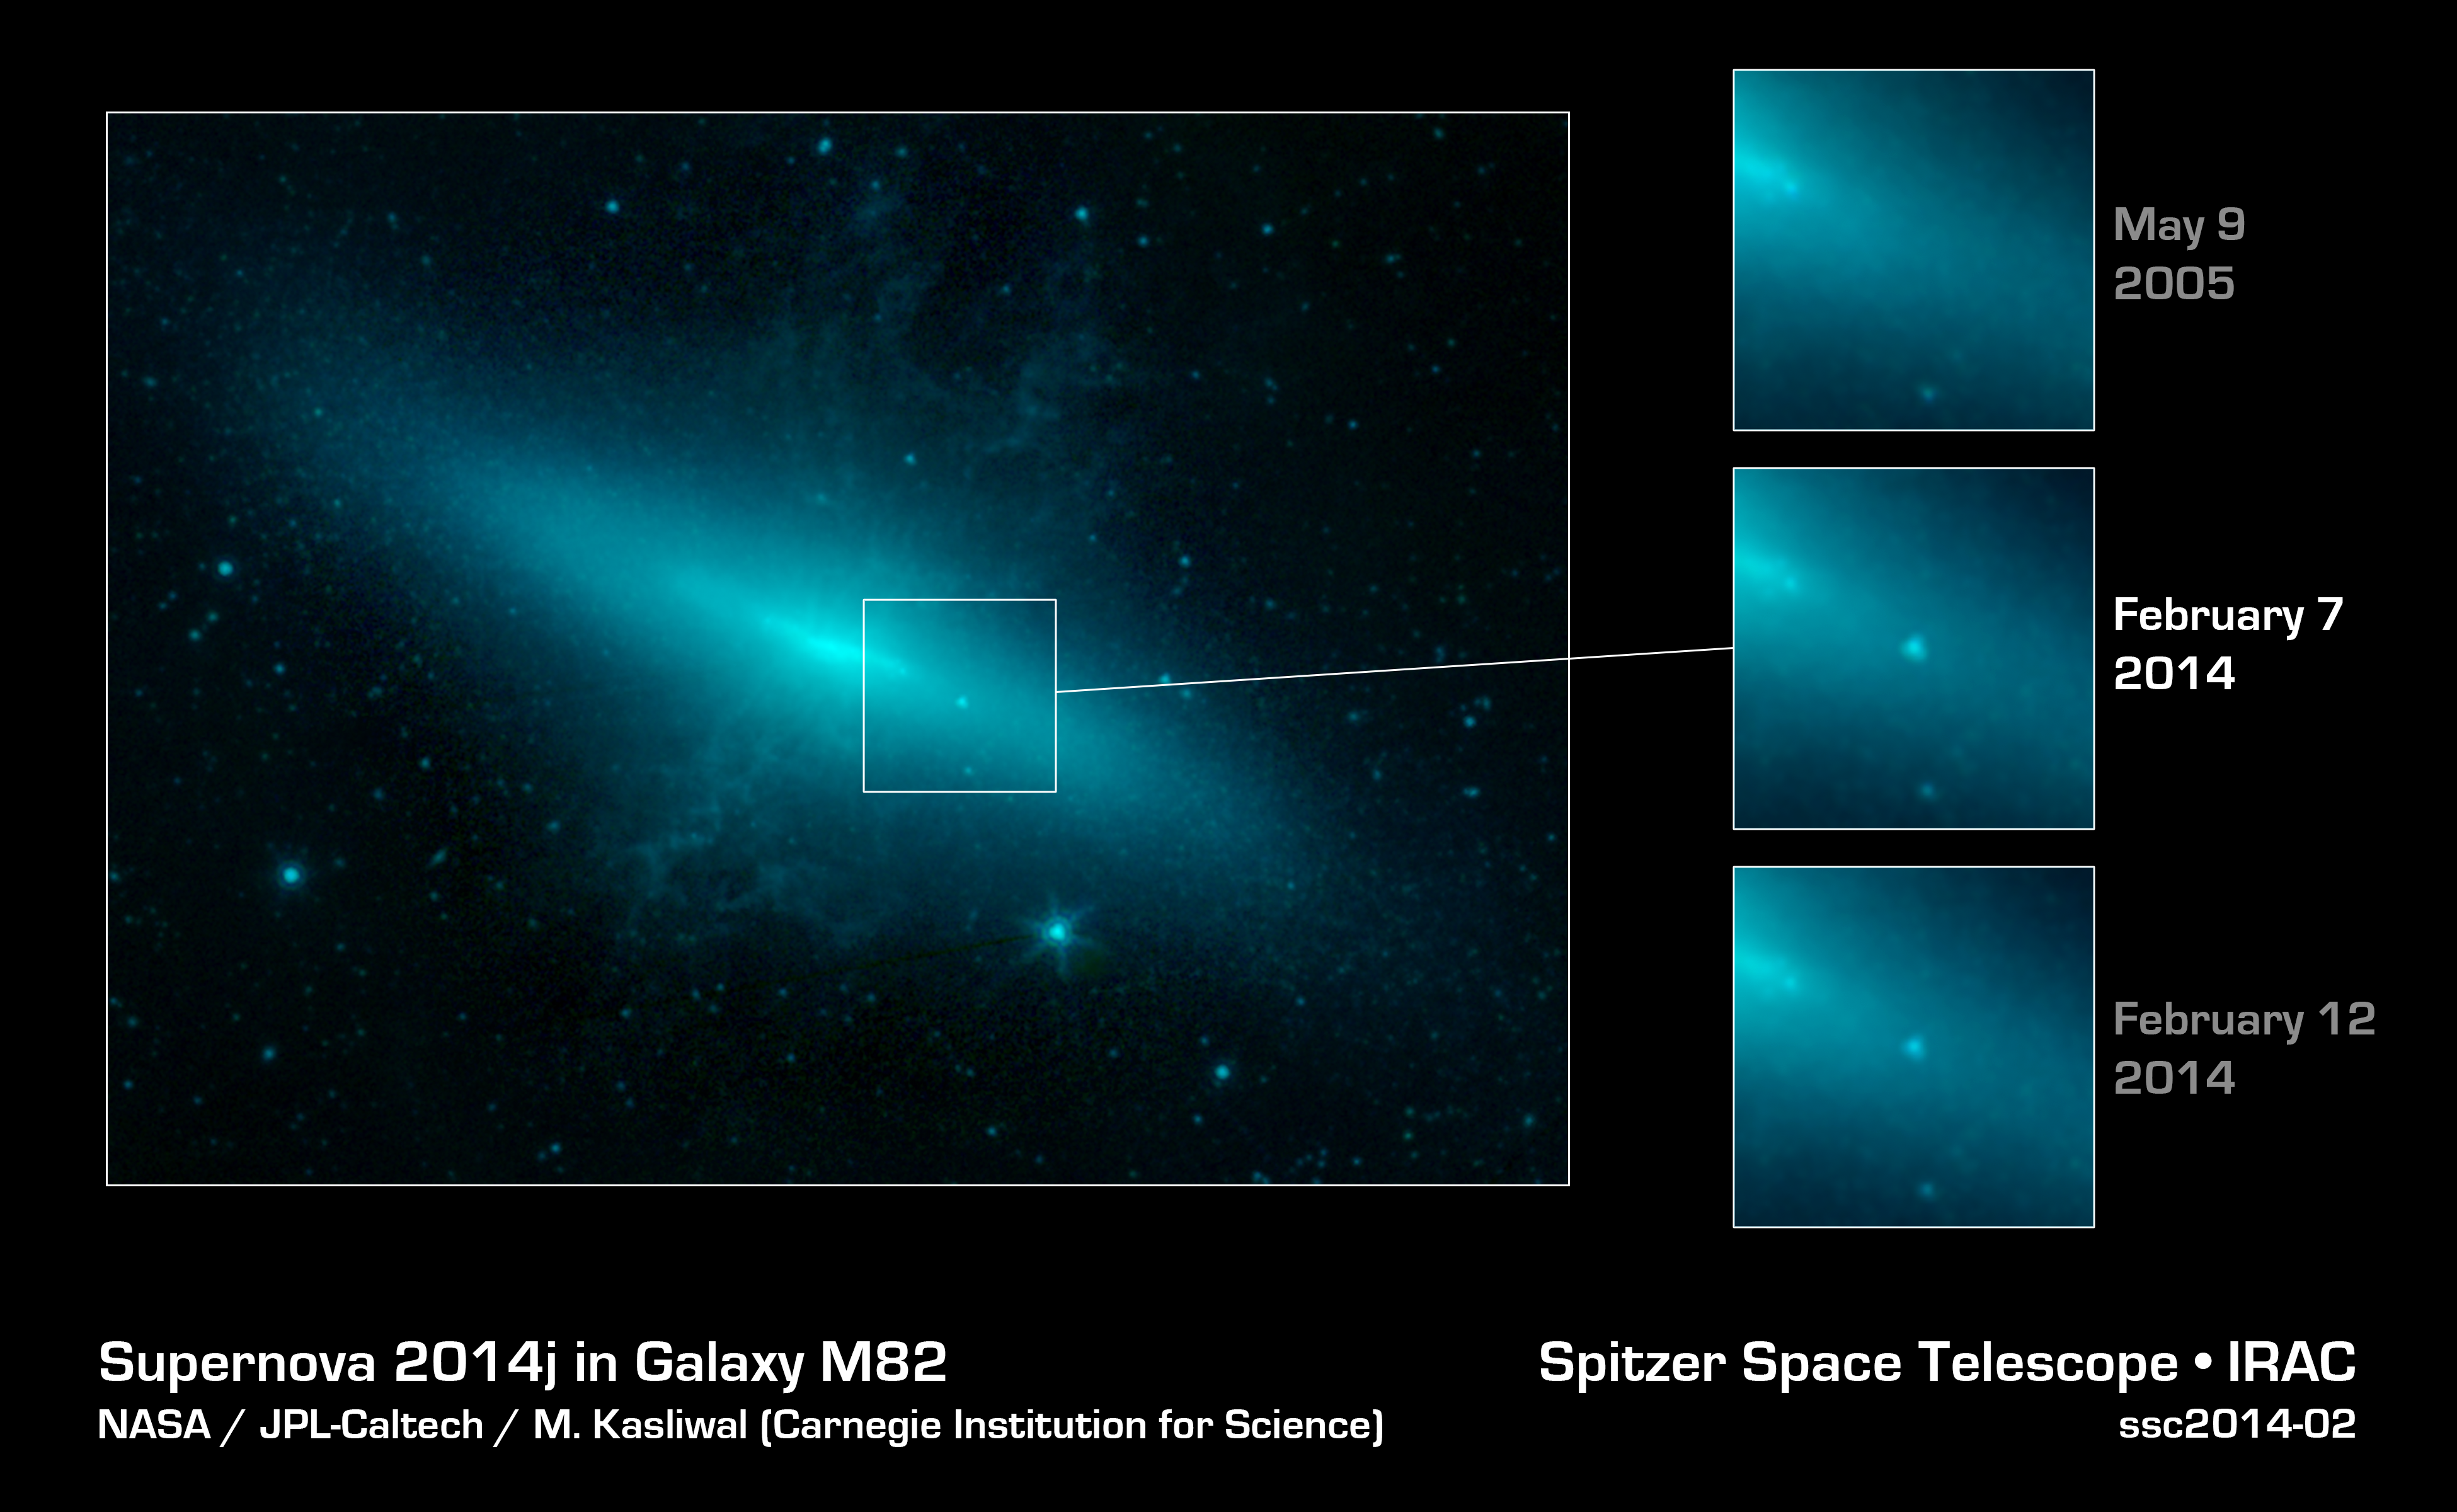

Seeing Through a Veil of Dust

The closest supernova of its kind to be observed in the last few decades has sparked a global observing campaign involving legions of instruments on the ground and in space, including NASA’s Spitzer Space Telescope.

This image shows Spitzer’s view of the supernova’s host galaxy, M82 or the “Cigar galaxy,” on three separate dates: May 9, 2005; February 7, 2014; and February 12, 2014. The observations from February 7 reveal the presence of a bright spot — the supernova — not present in the prior observations. By February 12, the supernova has started to dim somewhat from its peak brightness in the first week of February. The supernova, dubbed SN 2014J, was first spotted by human observers on January 21, 2014.

SN 2014J is glowing very brightly in the infrared light that Spitzer sees. The telescope was able to observe the supernova before and after it reached its peak brightness. Such early observations with an infrared telescope have only been obtained for a few Type Ia supernovas in the past.

Dust in the M82 galaxy partially obscures observations in optical and high-energy forms of light. The infrared light that Spitzer sees in, however, can pass through this dust, allowing astronomers to peer directly into the heart of the aftermath of the stellar explosion.

Researchers are currently using the data to learn more about how these explosions occur.

In the image, light from Spitzer’s infrared channels are colored blue at 3.6 microns and green at 4.5 microns.

NASA’s Jet Propulsion Laboratory, Pasadena, Calif., manages the Spitzer Space Telescope mission for NASA’s Science Mission Directorate, Washington. Science operations are conducted at the Spitzer Science Center at the California Institute of Technology in Pasadena. Spacecraft operations are based at Lockheed Martin Space Systems Company, Littleton, Colorado. Data are archived at the Infrared Science Archive housed at the Infrared Processing and Analysis Center at Caltech. Caltech manages JPL for NASA.

Credit: NASA/JPL-Caltech/Carnegie Institution for Science